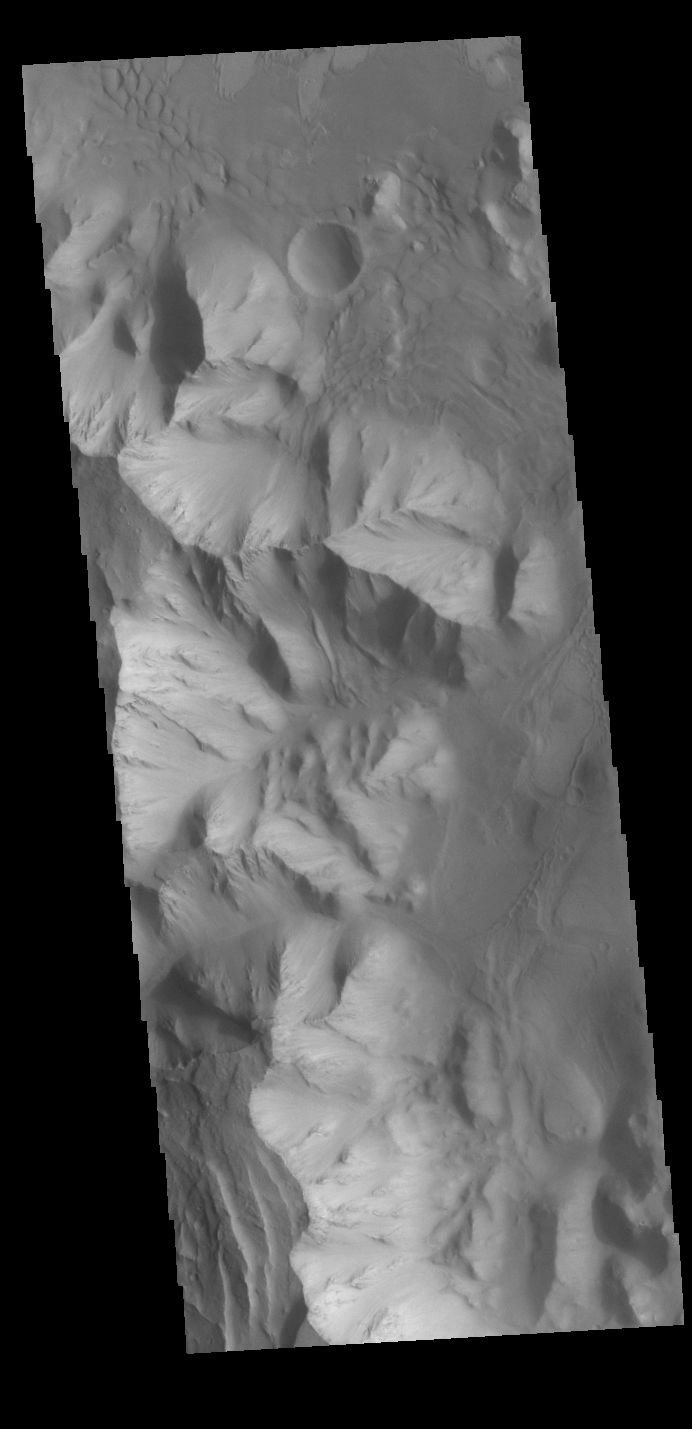

Orson Welles Crater Dunes

Today’s VIS image shows dunes on the floor of Orson Welles Crater.

Credit: NASA/JPL-Caltech/ASU